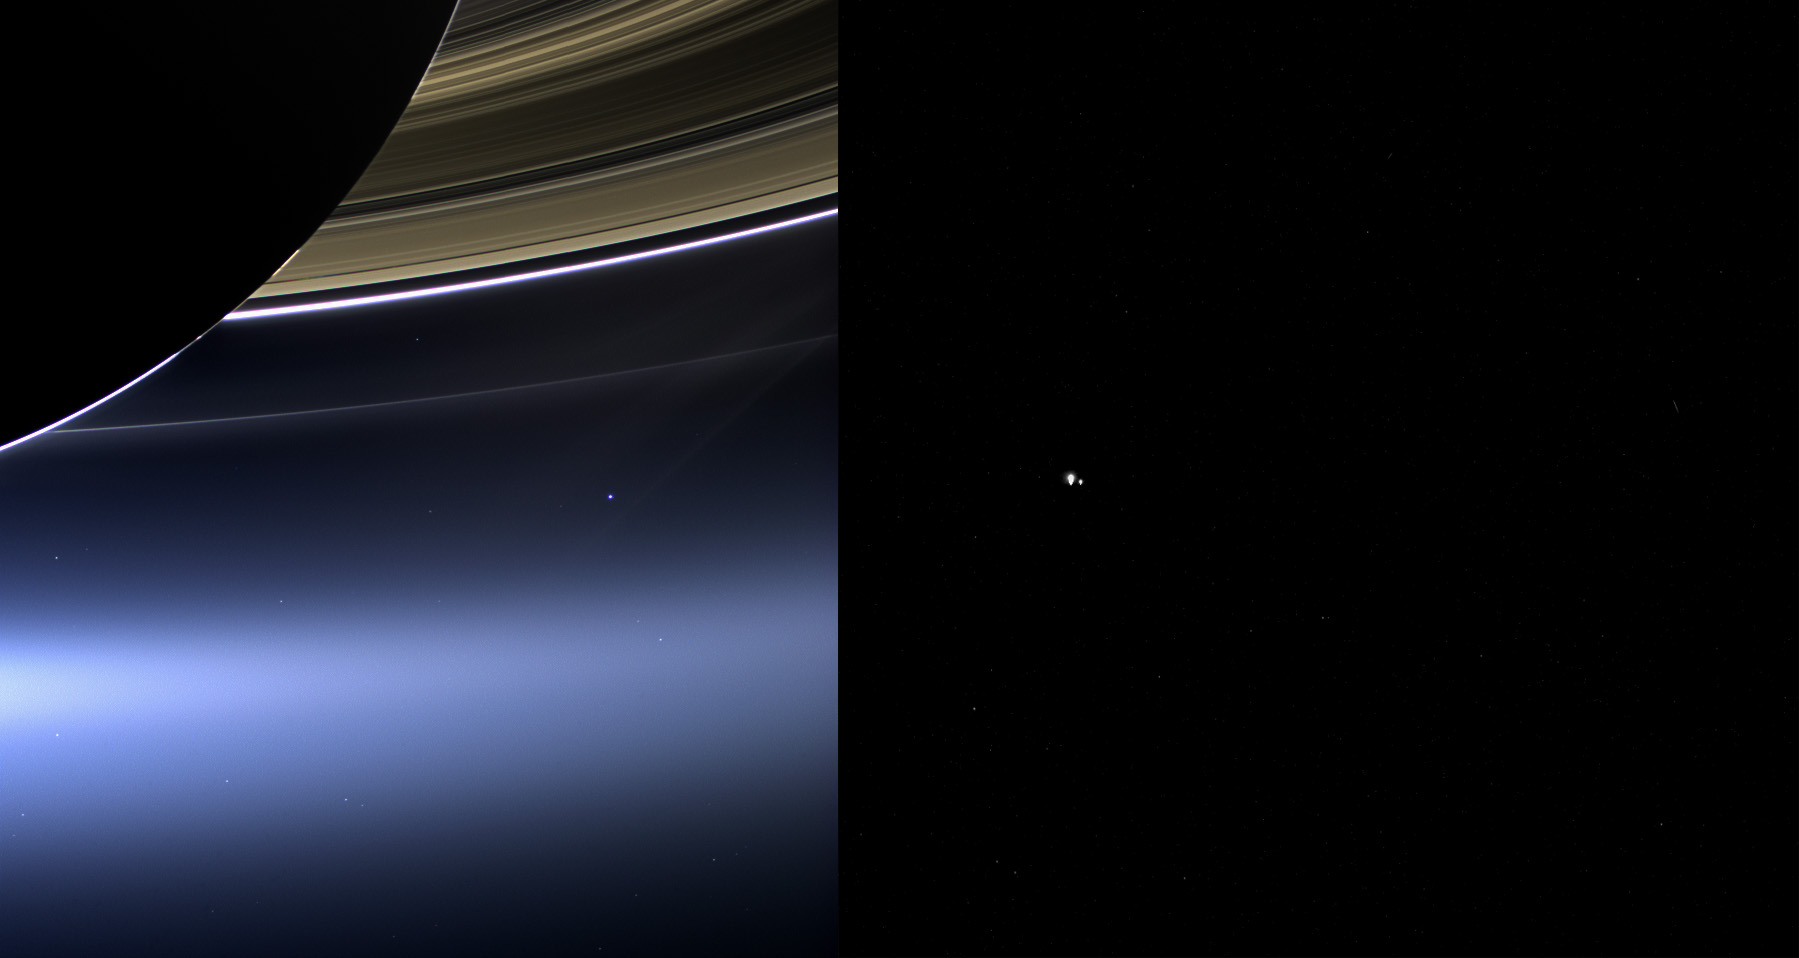

Two Views of Home

Annotated Version

These images show views of Earth and the moon from NASA’s Cassini (left) and MESSENGER spacecraft (right) from July 19, 2013.

In the Cassini image, the wide-angle camera has captured Saturn’s rings and our planet Earth and its moon in the same frame. Earth, which is 898 million miles (1.44 billion kilometers) away in this image, appears as a blue dot at center right; the moon can be seen as a fainter protrusion off its right side. An arrow indicates their location in the annotated version. (More information about this image can be found at PIA17171). The other bright dots nearby are stars.

In the MESSENGER image, Earth and the moon appear as a pair of bright star-like features. MESSENGER was at a distance of 61 million miles (98 million kilometers) from Earth when it took this image with the wide-angle camera of the Mercury Dual Imaging System.

MESSENGER took this image as part of a campaign to search for natural satellites of Mercury. Earth and the moon appear very large in this picture because they are overexposed. When looking for potentially dim satellites, long exposures are required to capture as much light as possible. Consequently, bright objects in the field of view become saturated and appear artificially large. In fact, Earth and the moon are each less than a pixel in size, and no details on either can be seen.

The Cassini-Huygens mission is a cooperative project of NASA, the European Space Agency and the Italian Space Agency. The Cassini orbiter and its two onboard cameras were designed, developed and assembled at JPL. MESSENGER was designed and built by the Johns Hopkins University Applied Physics Laboratory (APL) in Laurel, Md. The mission is part of NASA’s Discovery Program, managed for NASA’s Science Mission Directorate in Washington by the agency’s Marshall Space Flight Center in Huntsville, Ala. JPL and APL manage their respective missions for SMD.

Credit: NASA/JPL-Caltech/Space Science Institute and NASA/Johns Hopkins University Applied Physics Laboratory/Carnegie Institution of Washington